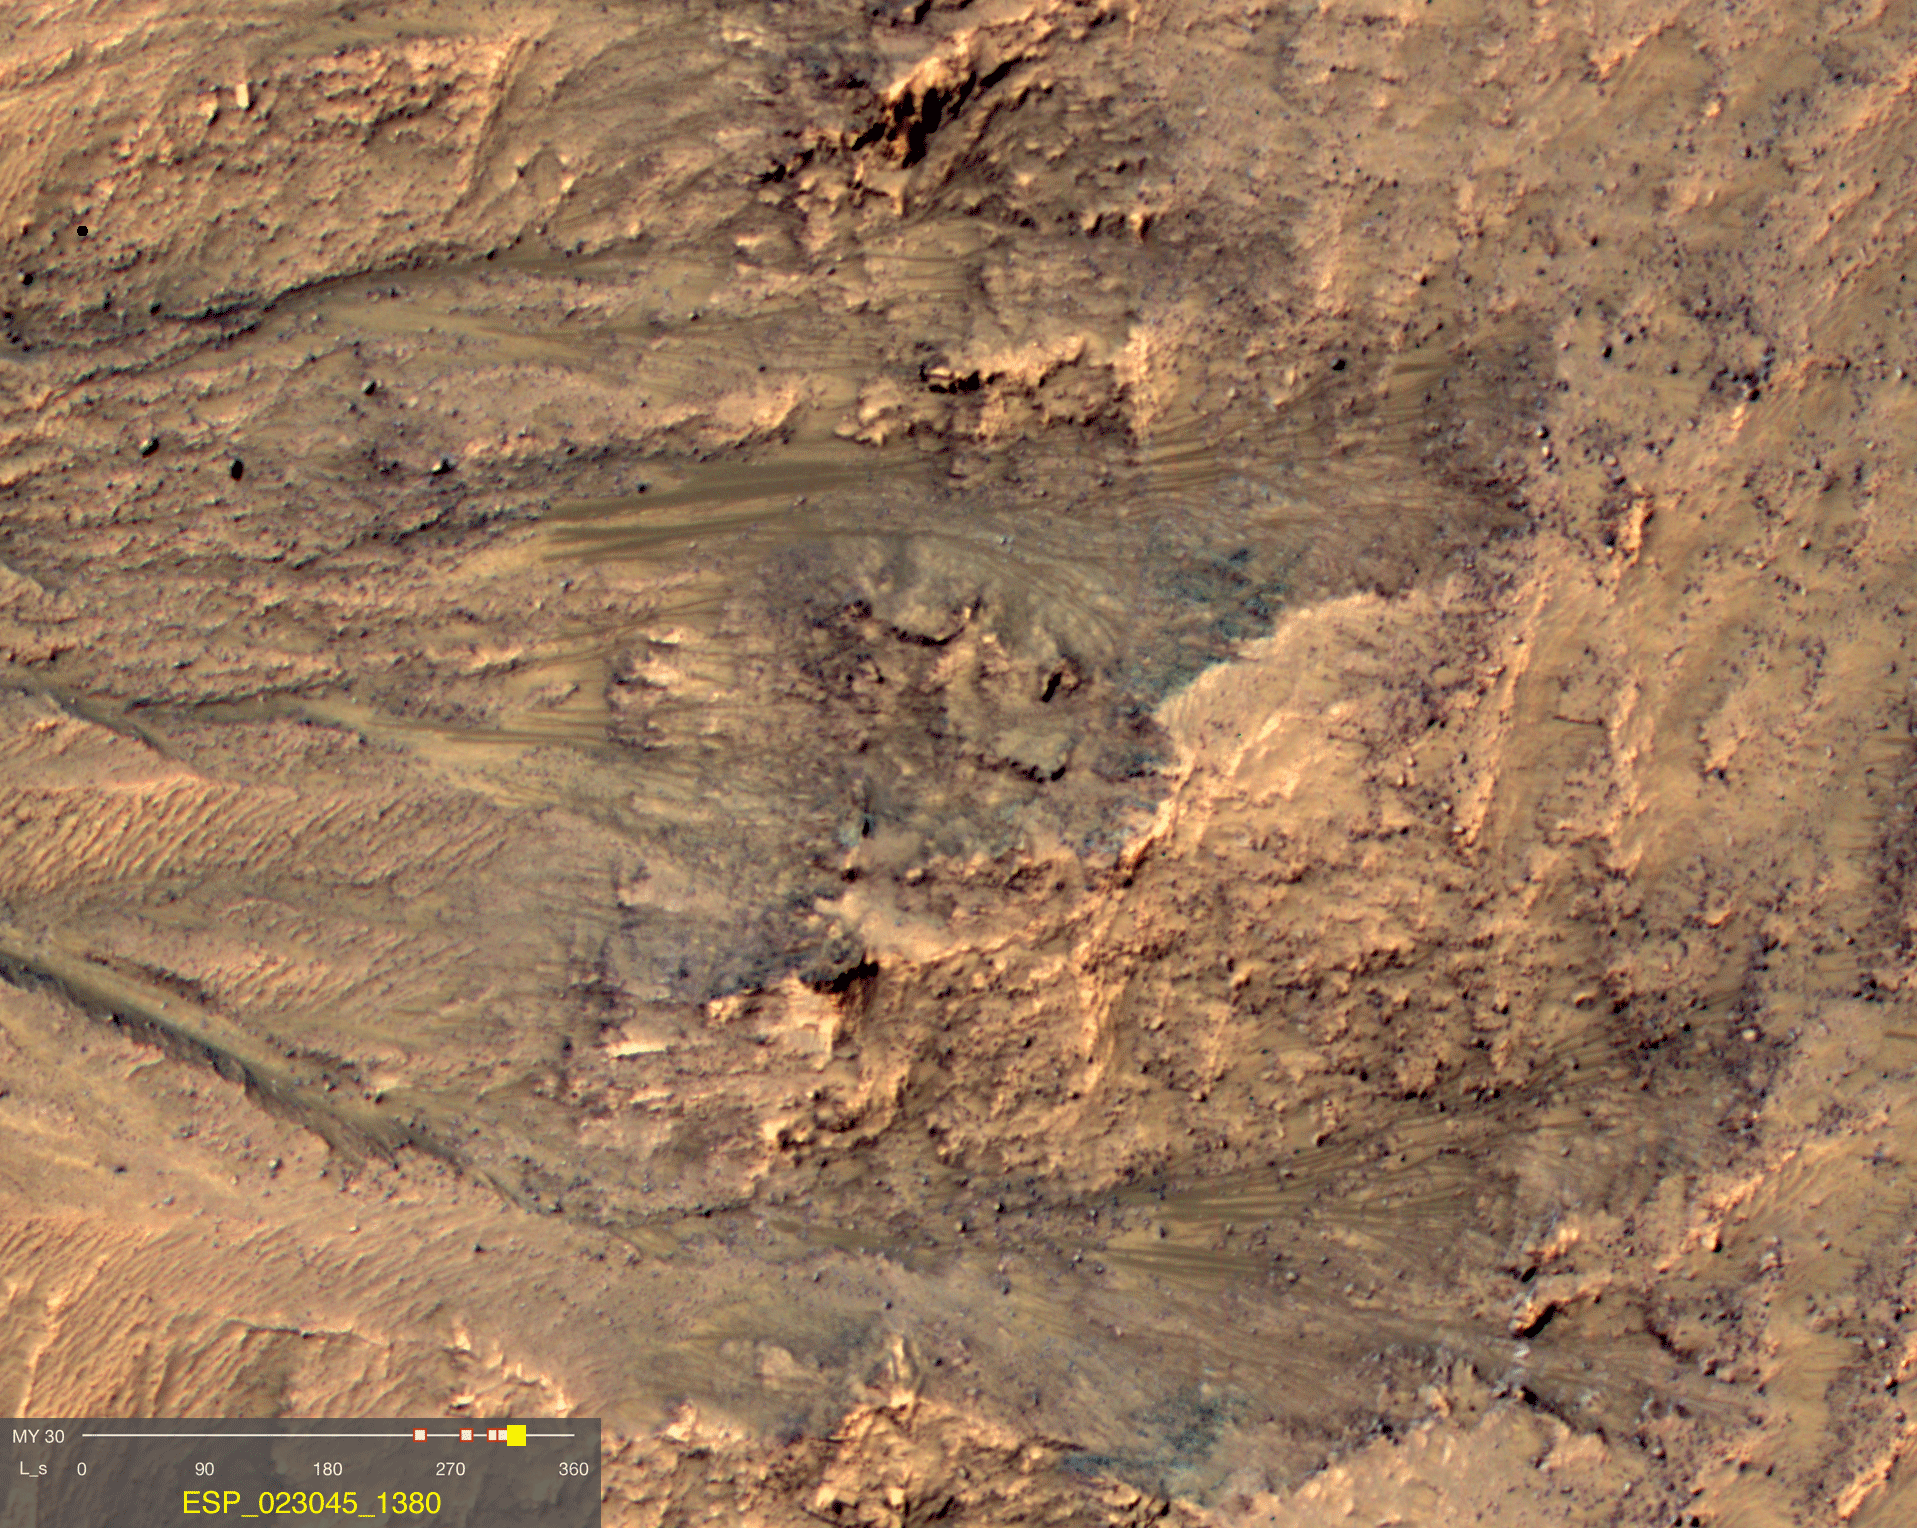

Warm-Season Flows on Slope in Newton Crater (Five-Image Sequence)

This series of images shows warm-season features that might be evidence of salty liquid water active on Mars today. Evidence for that possible interpretation is presented in a report by McEwen et al. in the Aug. 5, 2011, edition of Science.

These images come from observations of Newton crater, at 41.6 degrees south latitude, 202.3 degrees east longitude, by the High Resolution Imaging Science Experiment (HiRISE) camera on NASA’s Mars Reconnaissance Orbiter. In time, the series spans from late spring to early summer of a Mars year. The images taken from oblique angles have been adjusted so that all steps in the sequence show the scene as if viewed from directly overhead.

The features that extend down the slope during warm seasons are called recurring slope lineae. They are narrow (one-half to five yards or meters wide), relatively dark markings on steep (25 to 40 degree) slopes at several southern hemisphere locations. Repeat imaging by HiRISE shows the features appear and incrementally grow during warm seasons and fade in cold seasons. They extend downslope from bedrock outcrops, often associated with small channels, and hundreds of them form in rare locations. They appear and lengthen in the southern spring and summer from 48 degrees to 32 degrees south latitudes favoring equator-facing slopes. These times and places have peak surface temperatures from about 10 degrees below zero Fahrenheit to 80 degree above zero Fahrenheit (about 250 to 300 Kelvin). Liquid brines near the surface might explain this activity, but the exact mechanism and source of the water are not understood.

The series is timed to dwell two seconds on the first and last frames and one second on intermediate frames, though network or computer performance may cause this to vary.

The legend on each image gives the exact HiRISE observation number so that additional image products from the observation and information about the observation can be found on the HiRISE website (e.g., the first image of the series is from ESP_021555_1380, at http://hirise.lpl.arizona.edu/ESP_021555_1380).

The legend also marks the Mars year and seasonal identifier (Ls) for each image. The Mars years begin with the first years of Mars exploration by robot spacecraft. All of the images in this sequence are from Mars Year 30. Ls stands for longitude of the sun, dividing the year into 360 degrees to mark the seasons. Ls = 180 is the beginning of southern spring, Ls = 270 is the beginning of southern summer, and Ls = 360 (or 0) is the beginning of southern autumn.

Other imagery related to these new findings from the Mars Reconnaissance Orbiter is at http://www.nasa.gov/mission_pages/MRO/multimedia/gallery/gallery-index.html.

HiRISE is operated by the University of Arizona, Tucson, and the instrument was built by Ball Aerospace & Technologies Corp., Boulder, Colo. NASA’s Jet Propulsion Laboratory, a division of the California Institute of Technology in Pasadena, manages the Mars Reconnaissance Orbiter for NASA’s Science Mission Directorate, Washington. Lockheed Martin Space Systems, Denver, built the spacecraft.

Credit: NASA/JPL-Caltech/Univ. of Arizona